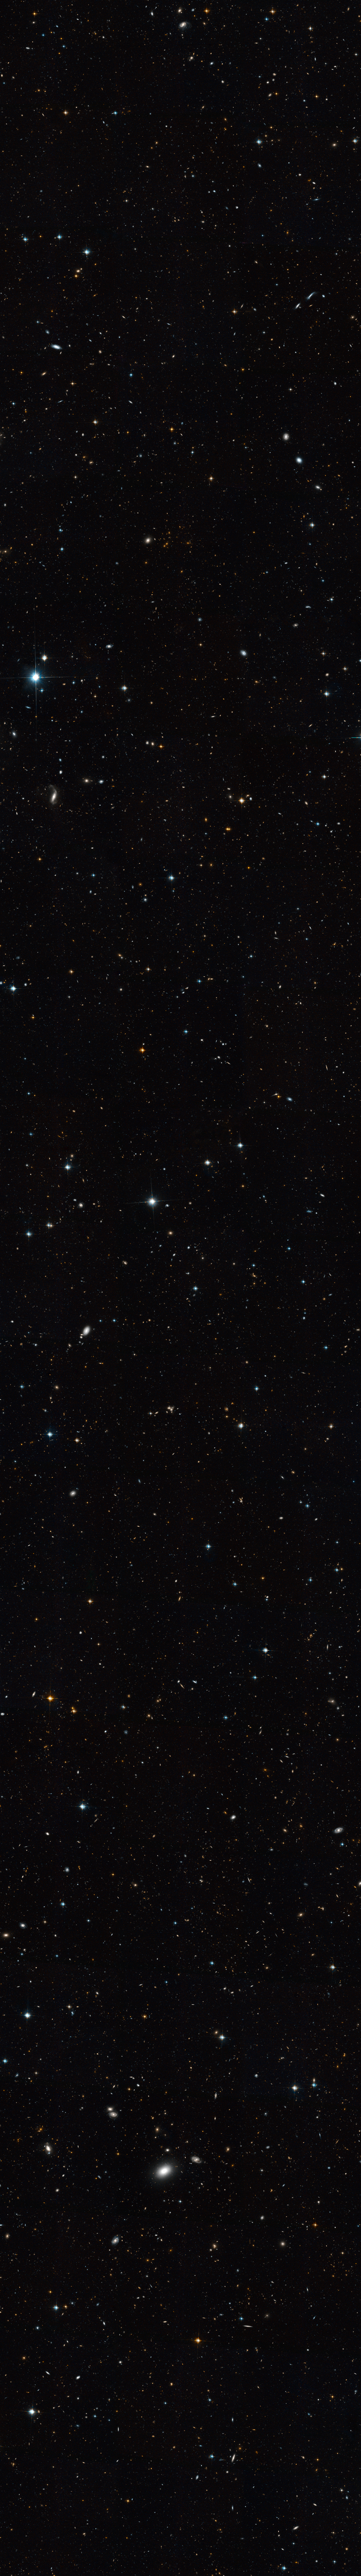

Extended Groth Strip – Full Hubble Image

Object Name: Extended Groth Strip (EGS)
Object Description: Optical Survey
Instrument: HST/ACS/WFC
Filters: F606W (V) and F814W (I)

This image is a composite of many separate exposures made by the WFPC2 instrument on the Hubble Space Telescope using two different filters to sample broad wavelength ranges. The color results from assigning different hues (colors) to each monochromatic image. In this case, the assigned colors are: Blue: F606W (V) Green: F606W (V) + F814W (I) Red: F814W (I)

Credit: NASA, ESA, and M. Davis (University of California, Berkeley)